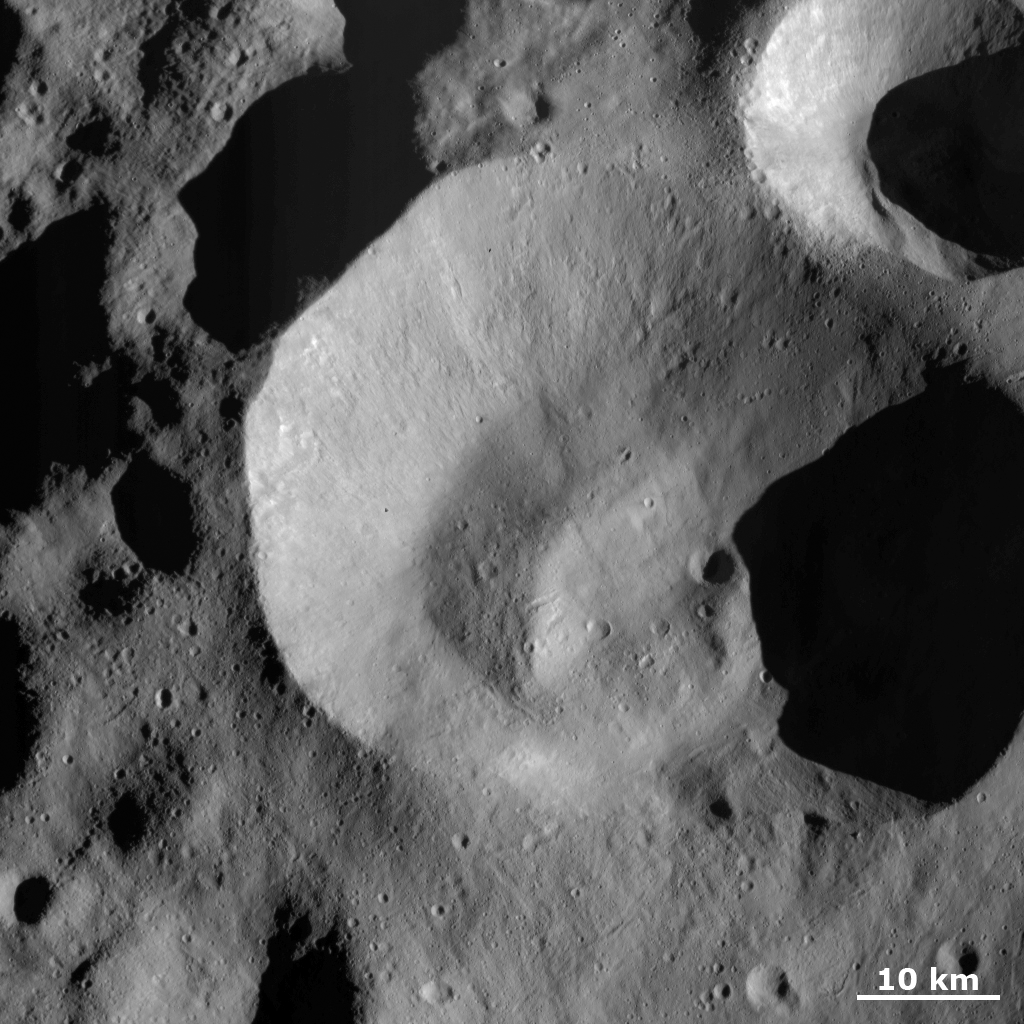

Caparronia Crater Covered with Ejecta and Small, Secondary Craters

This Dawn FC (framing camera) image is dominated by Caparronia impact crater. Caparronia crater is approximately 55 km in diameter and has a mostly fresh, irregularly shaped rim. It also has a curved, linear mound running across most of its base. For all of these reasons Caparronia is a distinctive crater and this is why it was chosen to name the quadrangle in which it is situated. The smooth region around Caparronia crater is most likely fine impact ejecta, which were thrown out from the crater at the time of its formation. Other impact related features are the linear chains of small, less than 1km, secondary craters that occur throughout the image. Some particularly distinctive crater chains are in the bottom part of the image. Secondary crater chains are formed when relatively large debris are ejected from an impact and skip along the surface, much like a stone skipping across a lake. There are also some linear scars running diagonally across the image, which are due to debris scouring across the surface.

This image is centered in Vesta’s Caparronia quadrangle and the center latitude and longitude of the image is 52.5°N, 149.2°E. NASA’s Dawn spacecraft obtained this image with its framing camera on October 23rd 2011. This image was taken through the camera’s clear filter. The distance to the surface of Vesta is 700 km and the image has a resolution of about 70 meters per pixel. This image was acquired during the HAMO (High Altitude Mapping Orbit) phase of the mission.

The Dawn mission to Vesta and Ceres is managed by NASA’s Jet Propulsion Laboratory, a division of the California Institute of Technology in Pasadena, for NASA’s Science Mission Directorate, Washington D.C. UCLA is responsible for overall Dawn mission science. Dawn’s VIR was provided by ASI, the Italian Space Agency and is managed by INAF, Italy’s National Institute for Astrophysics, in collaboration with Selex Galileo, where it was built.

Credit: NASA/JPL-Caltech/UCLA/MPS/DLR/IDA